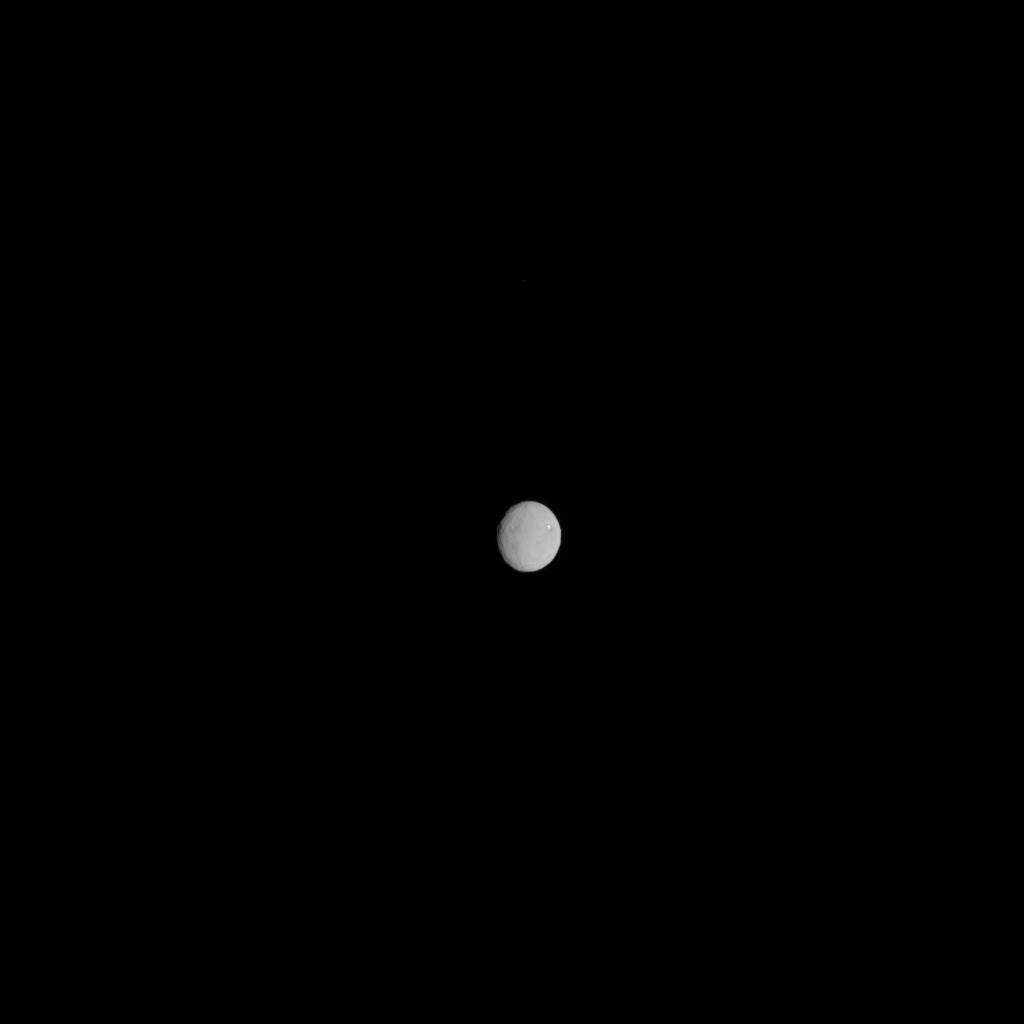

Ceres, Seen by Dawn on Approach

In this image, dwarf planet Ceres is seen on Feb. 4, 2015, from a distance of about 90,000 miles (145,000 kilometers). The Dawn spacecraft is due to arrive at Ceres on March 6, 2015.

Dawn’s mission to Vesta and Ceres is managed by the Jet Propulsion Laboratory for NASA’s Science Mission Directorate in Washington. Dawn is a project of the directorate’s Discovery Program, managed by NASA’s Marshall Space Flight Center in Huntsville, Alabama. UCLA is responsible for overall Dawn mission science. Orbital ATK, Inc., of Dulles, Virginia, designed and built the spacecraft. JPL is managed for NASA by the California Institute of Technology in Pasadena. The framing cameras were provided by the Max Planck Institute for Solar System Research, Göttingen, Germany, with significant contributions by the German Aerospace Center (DLR) Institute of Planetary Research, Berlin, and in coordination with the Institute of Computer and Communication Network Engineering, Braunschweig. The visible and infrared mapping spectrometer was provided by the Italian Space Agency and the Italian National Institute for Astrophysics, built by Selex ES, and is managed and operated by the Italian Institute for Space Astrophysics and Planetology, Rome. The gamma ray and neutron detector was built by Los Alamos National Laboratory, New Mexico, and is operated by the Planetary Science Institute, Tucson, Arizona.

Credit: NASA/JPL-Caltech/UCLA/MPS/DLR/IDA